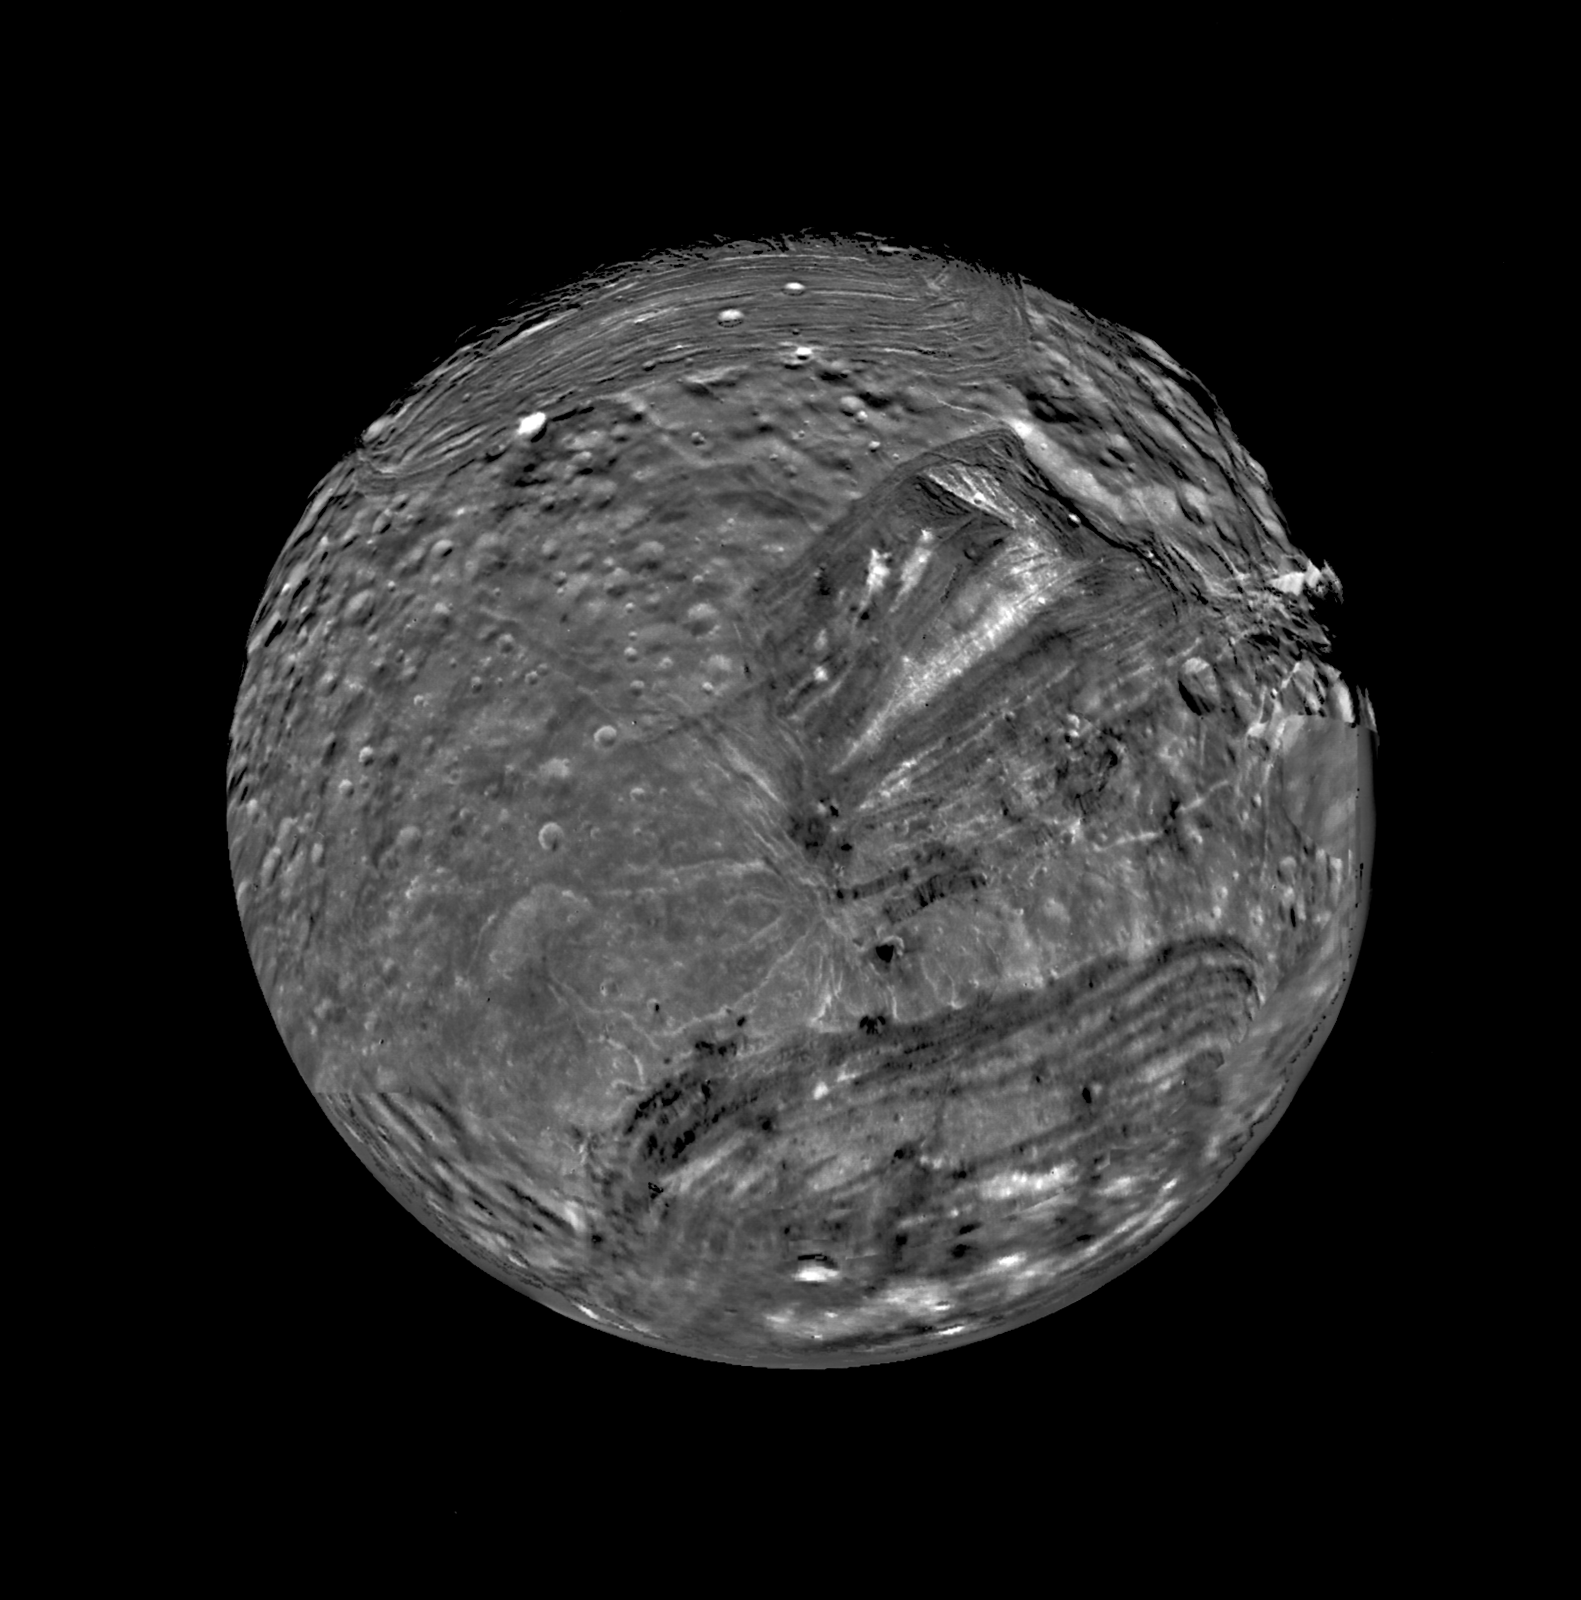

South Polar View of Miranda

Uranus’ moon Miranda is shown in a computer-assembled mosaic of images obtained Jan. 24, 1986, by the Voyager 2 spacecraft. Miranda is the innermost and smallest of the five major Uranian satellites, just 480 kilometers (about 300 miles) in diameter. Nine images were combined to obtain this full-disc, south-polar view, which shows the varying geologic provinces of Miranda. The bulk of the photo comprises seven high-resolution images from the Voyager closest-approach sequence. Data from more distant, lower-resolution images were used to fill in gaps along the limb.

Miranda’s surface consists of two strikingly different major types of terrain. One is an old, heavily cratered, rolling terrain with relatively uniform albedo, or reflectivity. The other is a young, complex terrain characterized by sets of bright and dark bands, scarps and ridges features found in the ovoid regions at the top and bottom and in the distinctive “chevron” feature above and to the right of center.

Final image processing was done by the U.S. Geological Survey in Flagstaff, Ariz. Special navigational data used to improve Voyager’s camera pointing were also used to “control” or register the images in the assembly of the mosaic; the data were generated by means of new techniques developed by JPL’s Navigation Ancillary Information Facility. The images were projected onto a global sinusoidal map base. The Voyager Project is managed for NASA by Caltech’s Jet Propulsion Laboratory.

Credit: NASA/JPL/USGS